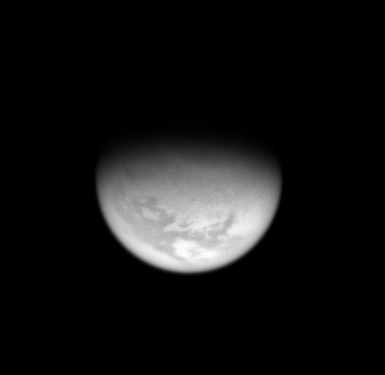

Northern View

From high above Titan’s northern hemisphere, the Cassini spacecraft takes an oblique view toward the mid-latitude dark regions that gird the giant moon.

The view looks toward terrain centered at 45 degrees north latitude on Titan (5,150 kilometers, or 3,200 miles across).

The image was taken with the Cassini spacecraft wide-angle camera using a spectral filter sensitive to wavelengths of infrared light centered at 939 nanometers. The view was acquired on March 10, 2007 at a distance of approximately 255,000 kilometers (158,000 miles) from Titan. Image scale is 30 kilometers (19 miles) per pixel.

The Cassini-Huygens mission is a cooperative project of NASA, the European Space Agency and the Italian Space Agency. The Jet Propulsion Laboratory, a division of the California Institute of Technology in Pasadena, manages the mission for NASA’s Science Mission Directorate, Washington, D.C. The Cassini orbiter and its two onboard cameras were designed, developed and assembled at JPL. The imaging operations center is based at the Space Science Institute in Boulder, Colo.

Credit: NASA/JPL/Space Science Institute